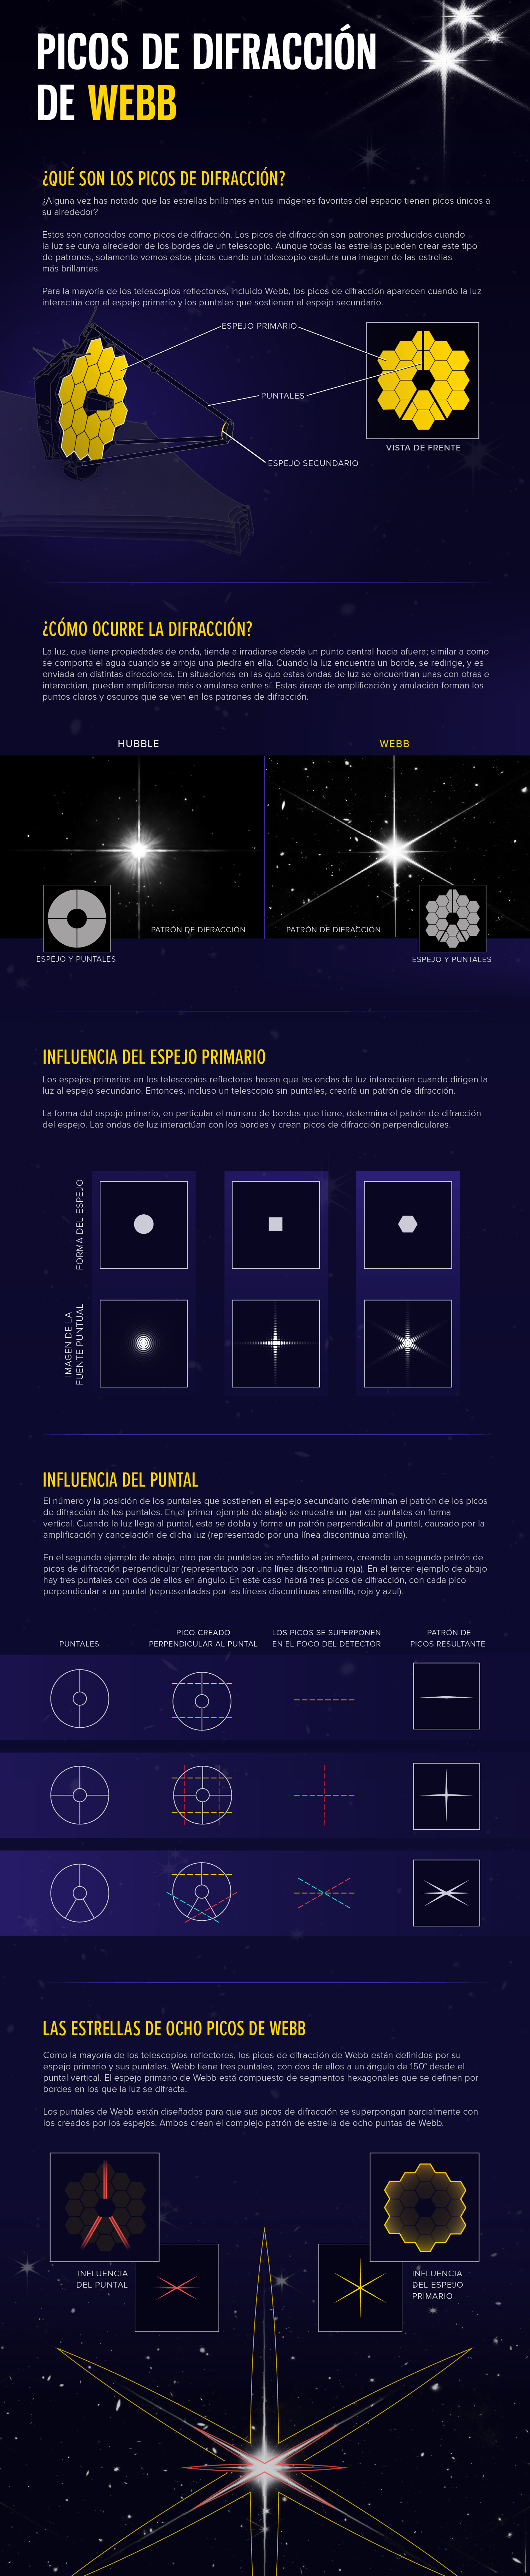

Picos de difracción de Webb

Esta ilustración demuestra la ciencia detrás de los patrones de picos de difracción de Webb, mostrando como ocurren los picos de difracción, la influencia del espejo primario y los puntales, y la contribución de cada uno a los picos de difracción de Webb.

Credit: Illustration: NASA, ESA, CSA, Leah Hustak (STScI), Joseph DePasquale (STScI)